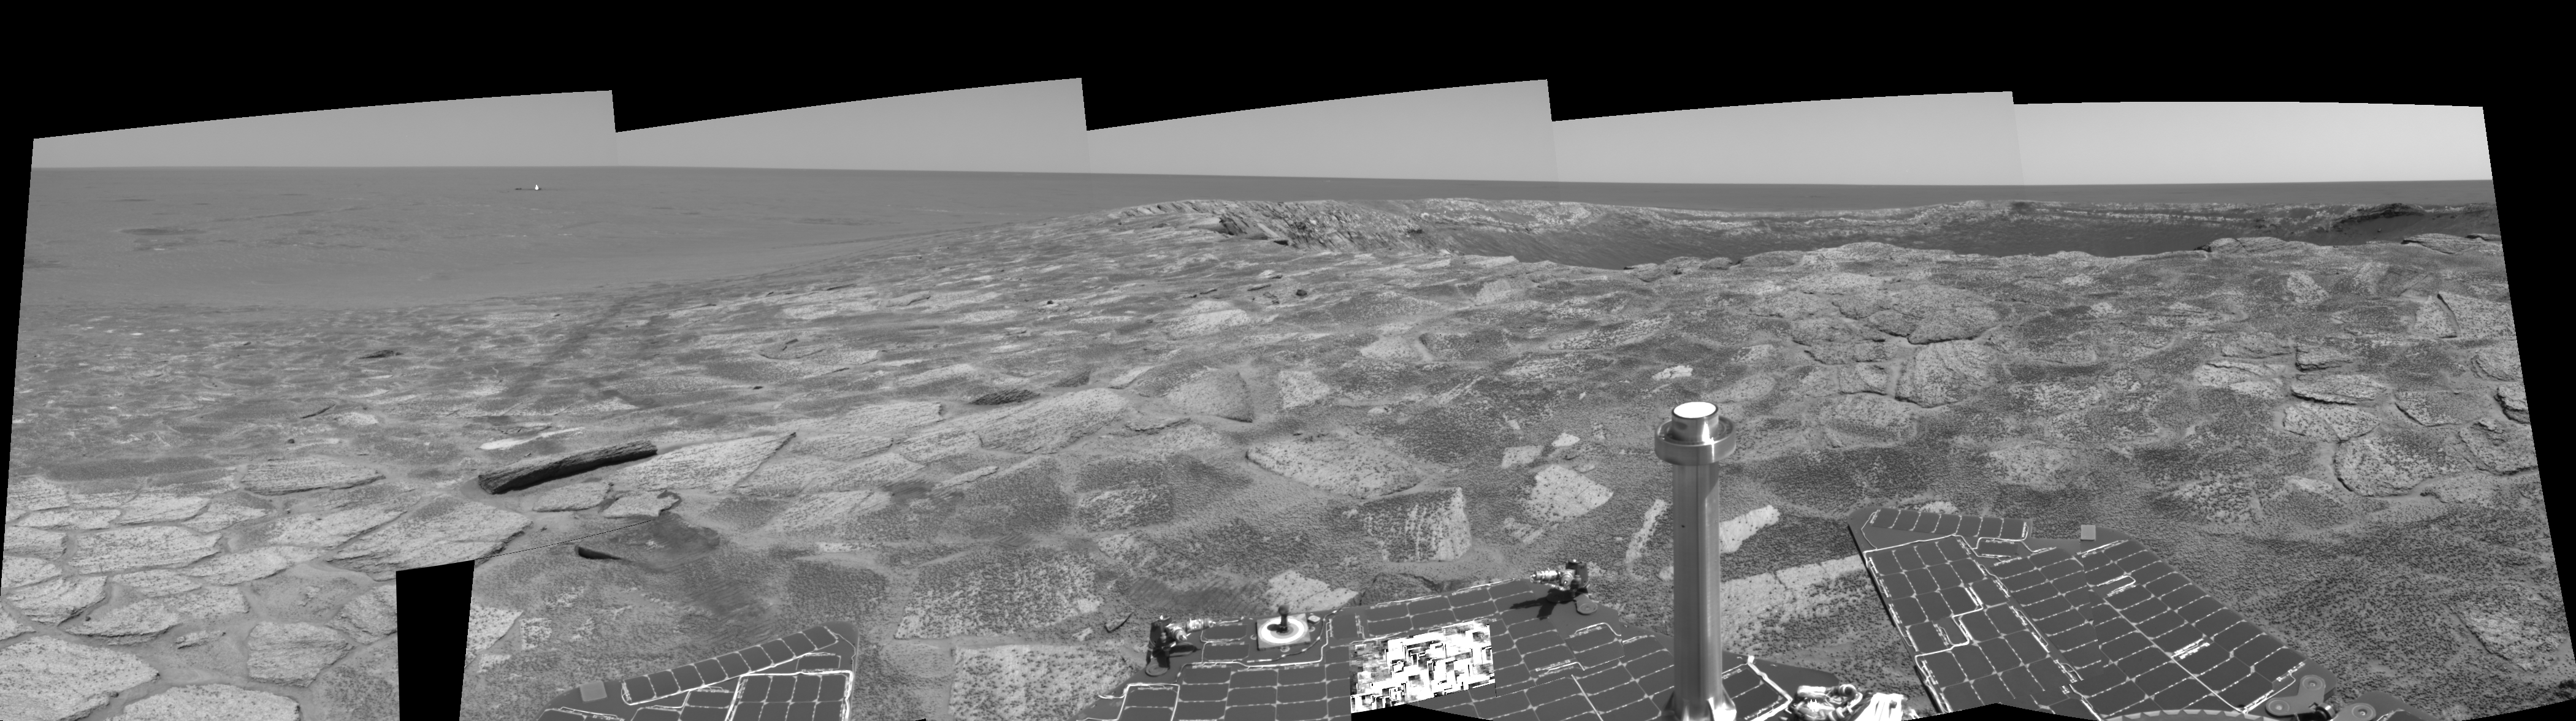

Near ‘Endurance’ on Sol 115 (left eye)

This is the left-eye view of a stereo pair created from several frames from the navigation camera on NASA’s Mars Exploration Rover Opportunity. It is presented in a cylindrical-perspective projection. The rover acquired these frames during its 115th martian day, or “sol,” in the Meridiani Planum region of Mars, on May 21, 2004. The rover was near the edge of “Endurance Crater,” which dominates the right half of this view. The crater is about 130 meters (about 430 feet) in diameter.

See PIA05985 for 3-D view and PIA05987 for right eye view of this left eye cylindrical-perspective projection.

Credit: NASA/JPL